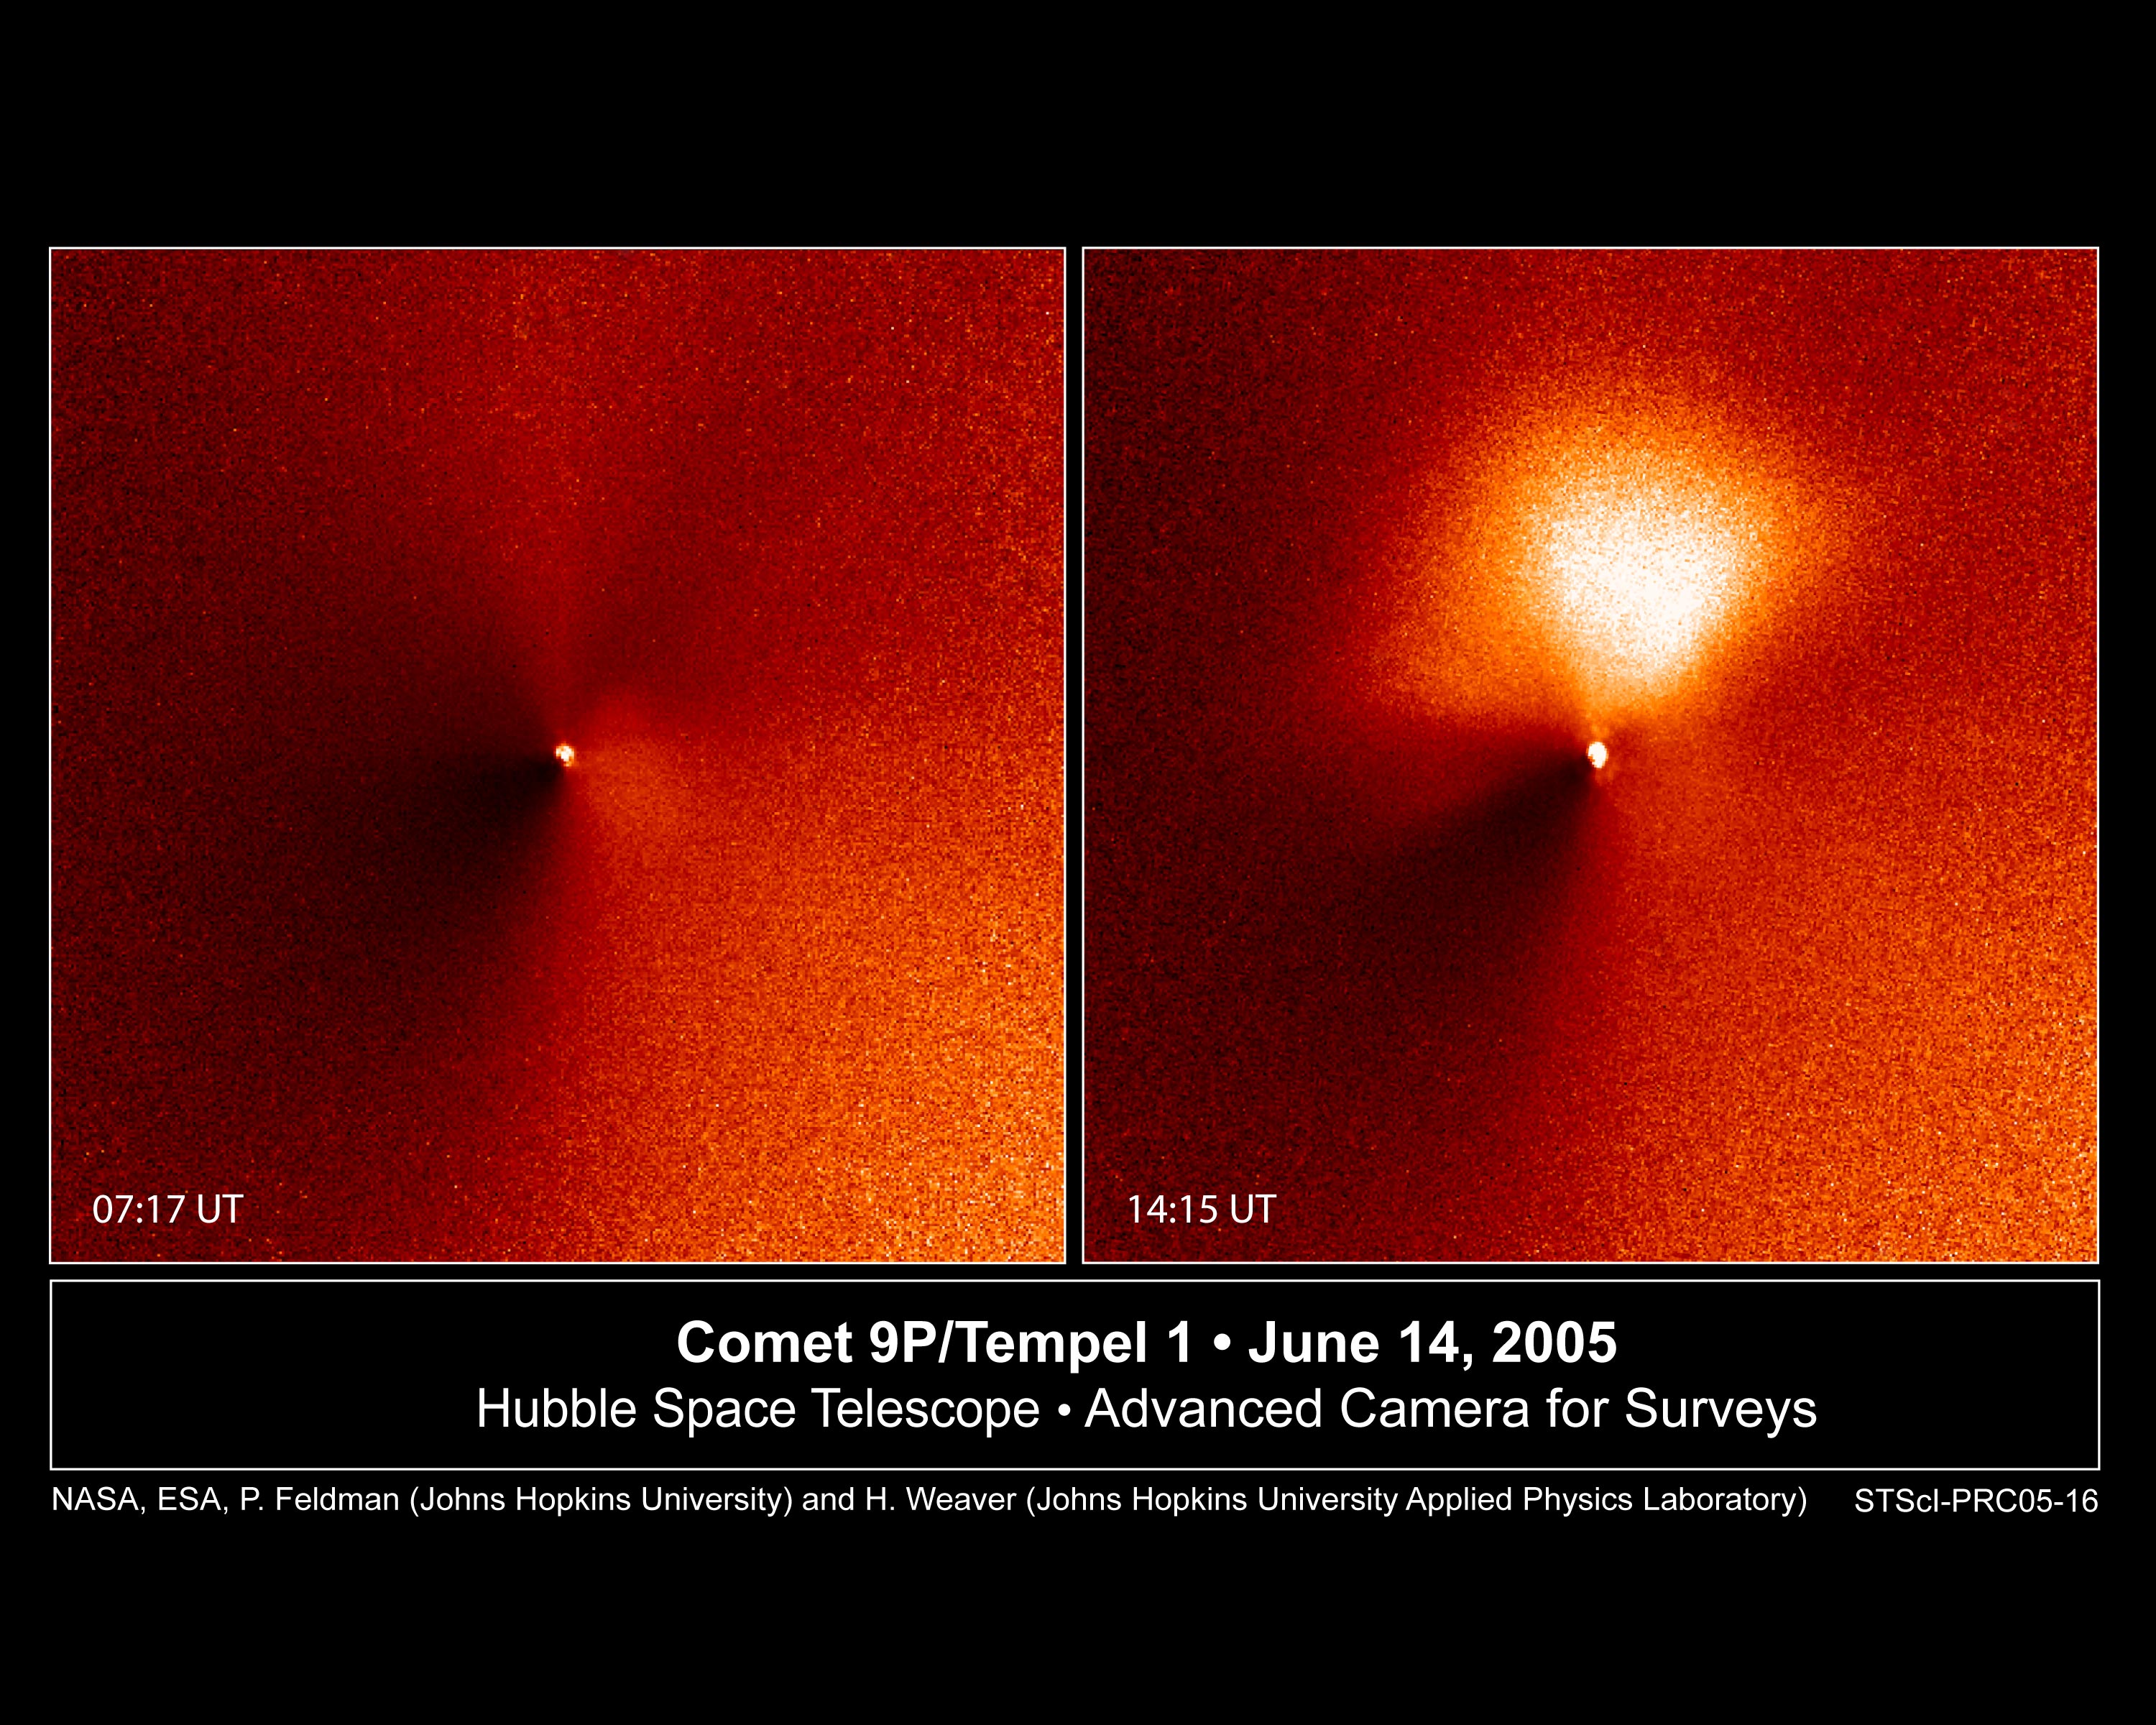

Outburst from Comet Tempel 1, the Target of Deep Impact Space Probe

In a dress rehearsal for the rendezvous between NASA's Deep Impact spacecraft and comet 9P/Tempel 1, the Hubble Space Telescope captured dramatic images of a new jet of dust streaming from the icy comet.

The images are a reminder that Tempel 1's icy nucleus, roughly half the size of Manhattan, is dynamic and volatile. Astronomers hope the eruption of dust seen in these observations is a preview of the fireworks that may come July 4, when a probe from the Deep Impact spacecraft will slam into the comet, possibly blasting off material and giving rise to a similar dust plume.

These observations demonstrate that Hubble's sharp "eye" can see exquisite details of the comet's temperamental activities. The Earth-orbiting observatory was 75 million miles away from the comet when these images were taken by the Advanced Camera for Surveys' High Resolution Camera. The telescope's views complement close-up images being taken by cameras aboard Deep Impact, which is speeding toward the comet.

The two images, taken seven hours apart on June 14, show Tempel 1 and its new jet. The image at left, taken at 2:17 a.m. (EDT), is a view of the comet before the outburst. The bright dot is light reflecting from the comet's nucleus, which appears star-like in these images because it is too small even for Hubble to resolve. The nucleus, a potato-shaped object, is 8.7 miles (14 kilometers) wide and 2.5 miles (4 kilometers) long. Hubble's viewing the nucleus is as difficult as someone trying to spot a potato in Salt Lake City from New York City.

The photo at right, snapped at 9:15 a.m. (EDT), reveals the jet [the bright fan-shaped area]. The jet extends about 1,400 miles (2,200 kilometers), which is roughly half the distance across the U.S. It is pointing in the direction of the Sun. Comets frequently show outbursts in activity, but astronomers still don't know exactly why they occur. Tempel 1 has been moving closer to the Sun, and perhaps the increasing heat opened up a crack in the comet's dark, crusty surface. Dust and gas trapped beneath the surface could then spew out of the crack, forming a jet. Or, perhaps a portion of the crust itself was lifted off the nucleus by the pressure of heated gases beneath the surface. This porous crust might then crumble into small dust particles shortly after leaving the nucleus, producing a fan-shaped coma on the sunward side. Whatever the cause, the new feature may not last for long.

Astronomers hope that the July 4 collision will unleash more primordial material trapped inside the comet, which formed billions of years ago. Comets are thought to be "dirty snowballs," porous agglomerates of ice and rock that dwell in the frigid outer boundaries of our solar system. Periodically, they make their journey into the inner solar system as they loop around the Sun.

The contrast in these images has been enhanced to highlight the brightness of the new jet.

Credit: NASA, ESA, P. Feldman (Johns Hopkins University), and H. Weaver (Johns Hopkins University/Applied Physics Lab)